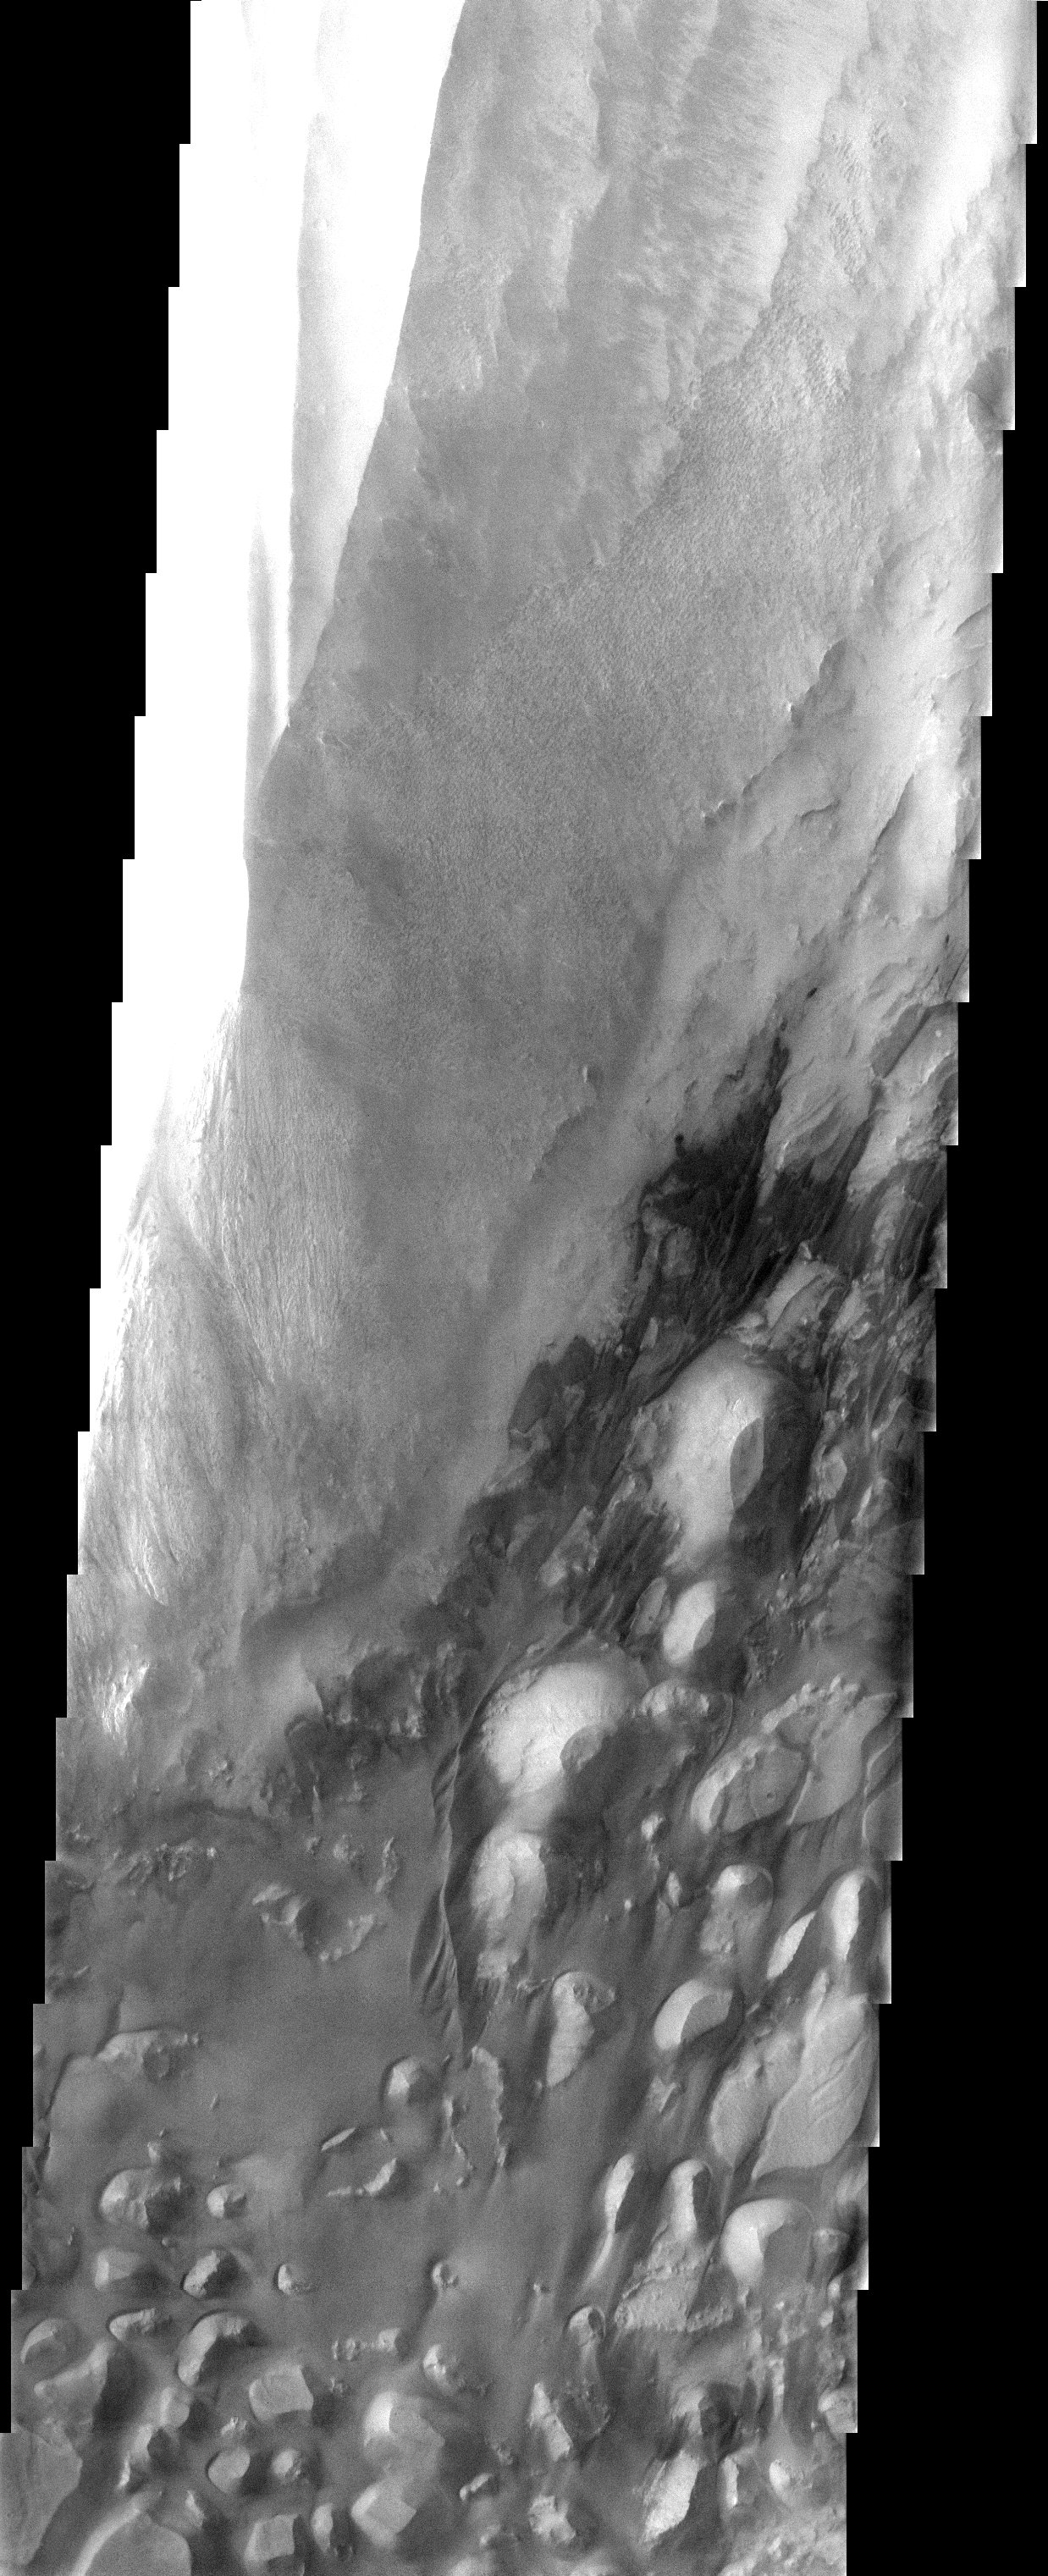

Valles Marineris – with 3-D

The top half of this THEMIS visible image shows interior layered deposits that have long been recognized in Valles Marineris. Upon close examination, the layers appear to be eroding differently, indicating different levels of competency. This, in turn, may be interpreted to indicate different materials, and/or depositional processes. At the bottom of the image, materials eroded from the walls of the canyon form dunes and other aeolian bedforms.

Note: this THEMIS visual image has not been radiometrically nor geometrically calibrated for this preliminary release. An empirical correction has been performed to remove instrumental effects. A linear shift has been applied in the cross-track and down-track direction to approximate spacecraft and planetary motion. Fully calibrated and geometrically projected images will be released through the Planetary Data System in accordance with Project policies at a later time.

NASA’s Jet Propulsion Laboratory manages the 2001 Mars Odyssey mission for NASA’s Office of Space Science, Washington, D.C. The Thermal Emission Imaging System (THEMIS) was developed by Arizona State University, Tempe, in collaboration with Raytheon Santa Barbara Remote Sensing. The THEMIS investigation is led by Dr. Philip Christensen at Arizona State University. Lockheed Martin Astronautics, Denver, is the prime contractor for the Odyssey project, and developed and built the orbiter. Mission operations are conducted jointly from Lockheed Martin and from JPL, a division of the California Institute of Technology in Pasadena.

Image information: VIS instrument. Latitude -6.5, Longitude 287.3 East (72.7 West). 19 meter/pixel resolution.

Credit: NASA/JPL/Arizona State University